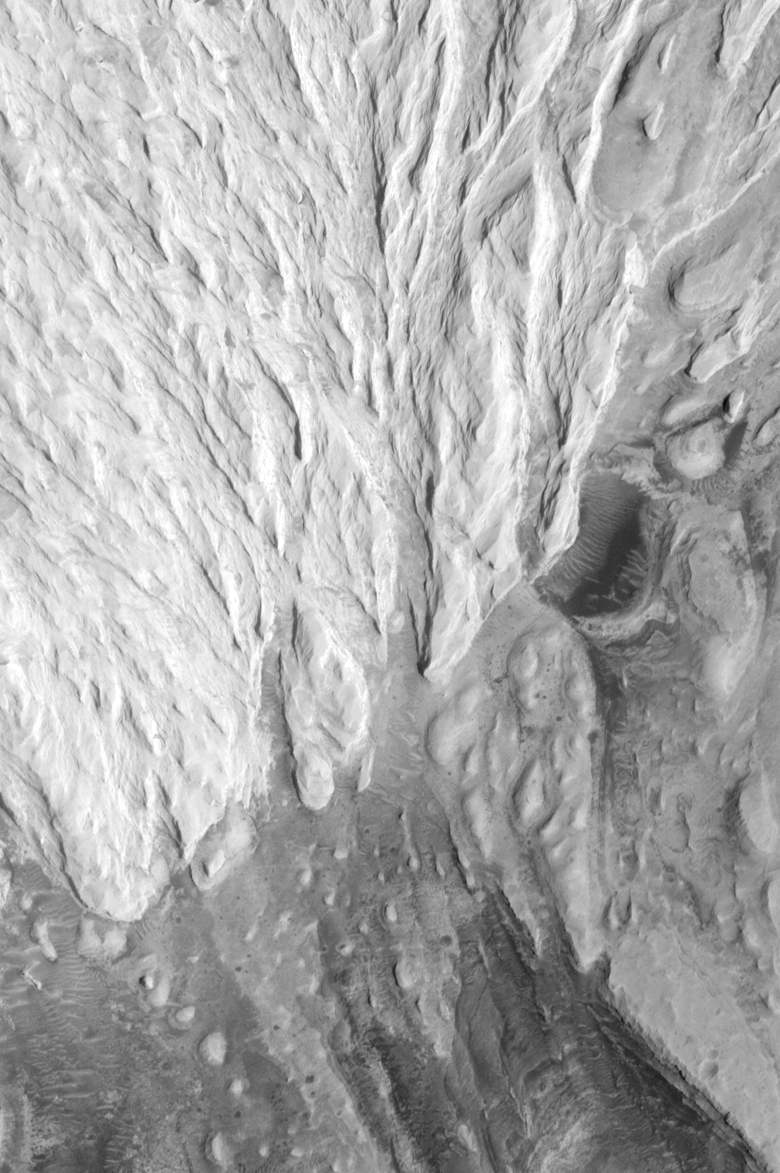

Sediment History Preserved in Gale Crater Central Mound

This image continues the theme of things eroded, things covered up, and then exposed again. The circular feature labeled, “Partly-Exhumed Crater,” is interpreted to be an ancient impact crater that formed on the same layered rock surface into which the channel in PIA02844 was cut. This crater, like the channel in PIA02844, indicates that the layered rock was exposed to the atmosphere for some period of time before the next layer of material–the bright, almost white ridged rock that covers most of the upper half of this picture–was deposited. In this scenario, the sedimentation ceased long enough for the lower rocks seen here to remain exposed, so that meteorites could hit the surface and form craters. These craters were then buried by the bright material that still covers about 1/3 of the partly-exhumed crater in this scene. When an ancient erosion surface, such as that into which the crater formed, is buried by additional layers of material, a gap in the geologic record is created. Geologists call a gap such as this an erosional unconformity.

Note: This is a subframe of PIA02843

Credit: NASA/JPL/MSSS